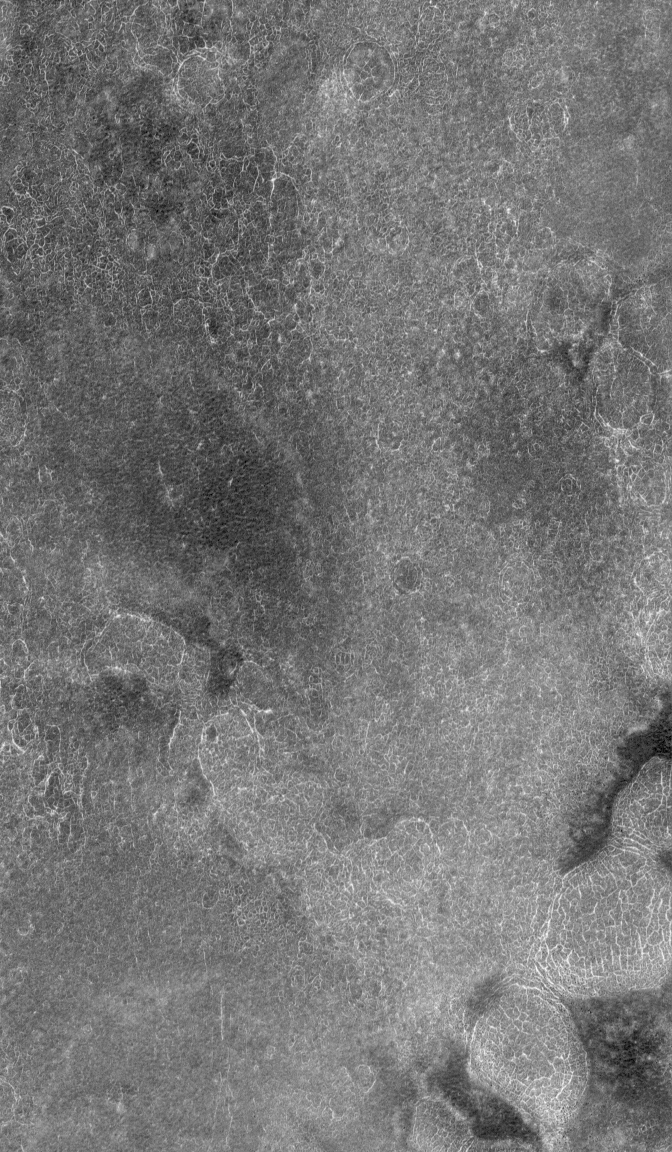

Electric Polygons

14 July 2006
This Mars Global Surveyor (MGS) Mars Orbiter Camera (MOC) image shows erosional remnants of layered rock and large windblown ripples on the floor of a crater in the Tyrrhena Terra region of Mars. The layered rocks are most likely sedimentary.

Location near: 68.5°N, 191.8°W
Image width: ~3 km (~1.9 mi)
Illumination from: lower left
Season: Northern Spring

Credit: NASA/JPL/Malin Space Science Systems